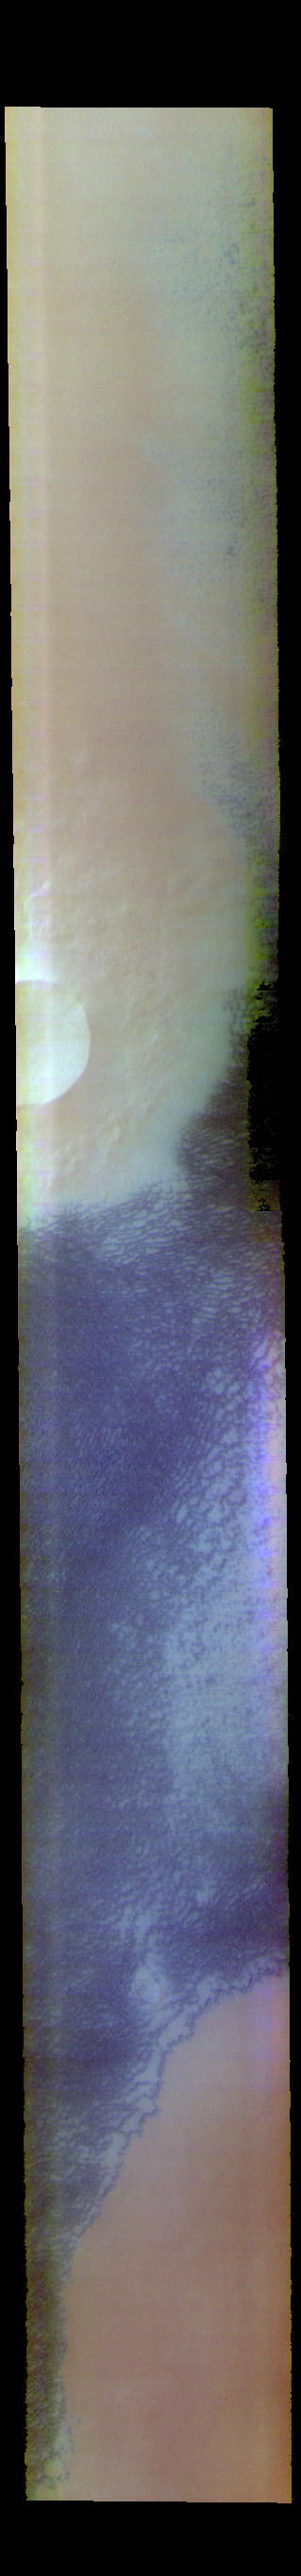

Siton Undae – False Color

The blue features in this VIS image are sand dunes located near Escorial Crater and the north polar cap. The dune field is called Siton Undae.

The THEMIS VIS camera contains 5 filters. The data from different filters can be combined in multiple ways to create a false color image. These false color images may reveal subtle variations of the surface not easily identified in a single band image.

Credit: NASA/JPL-Caltech/ASU